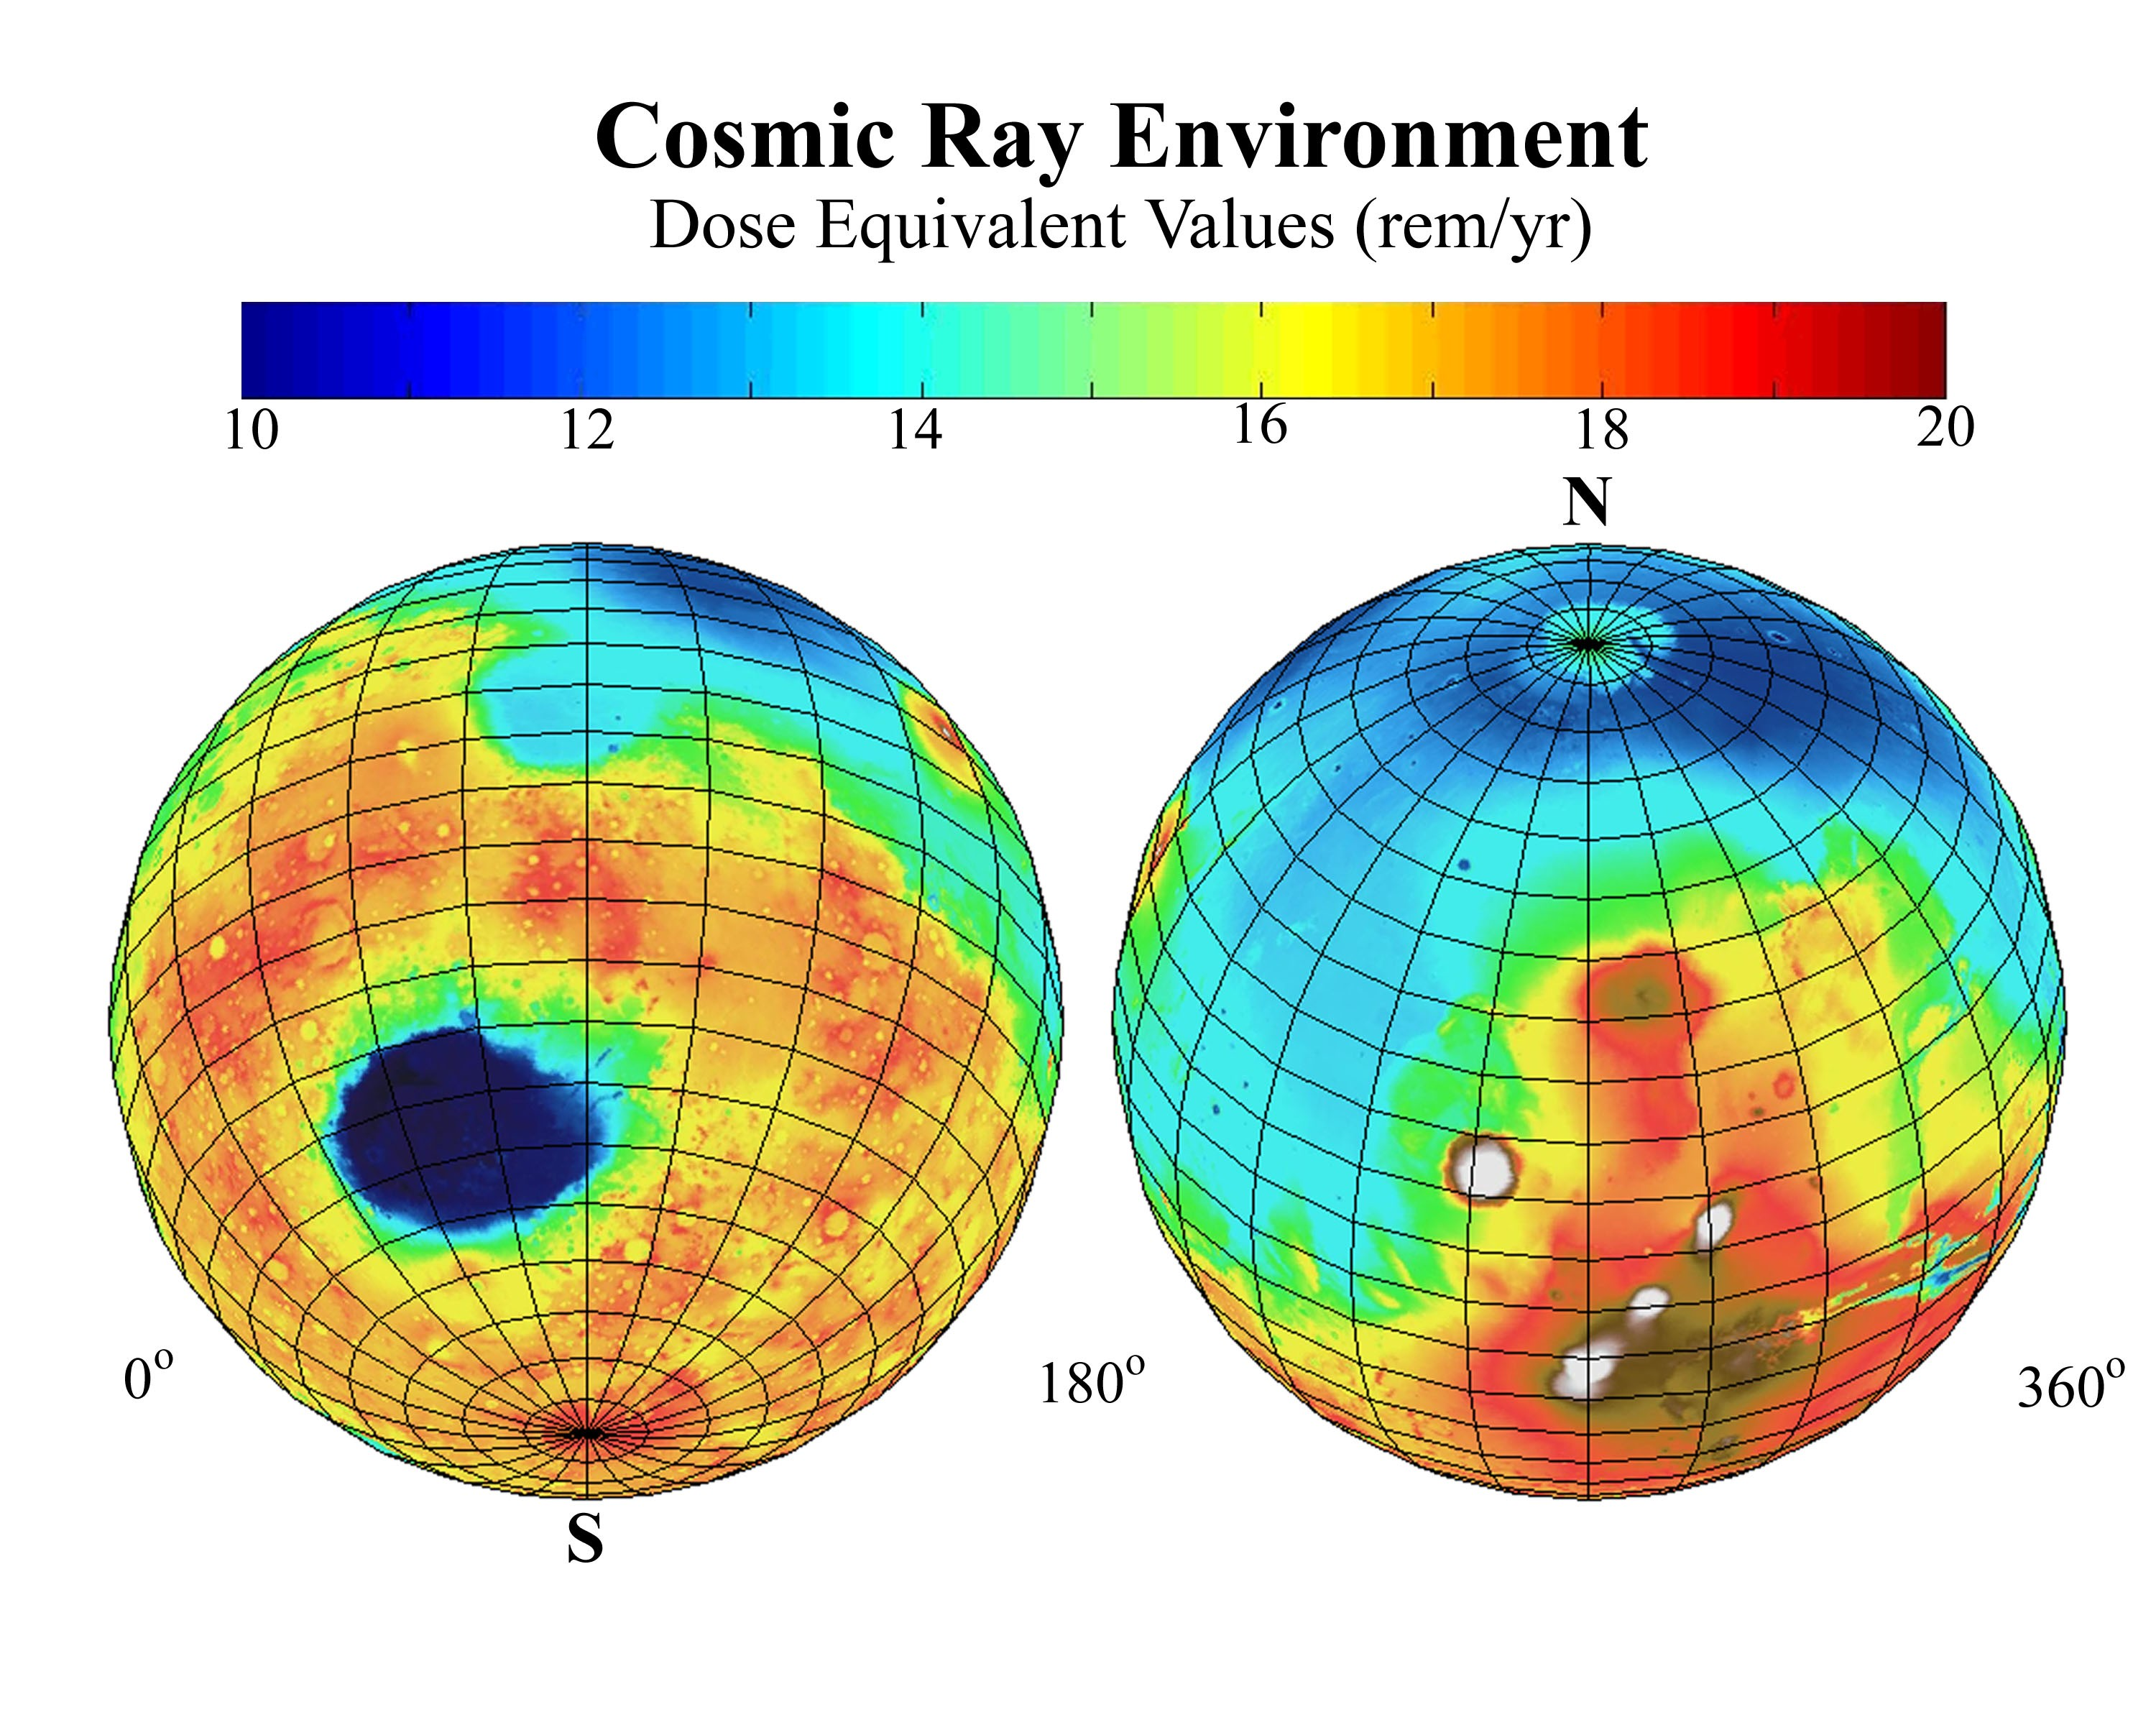

Estimated Radiation Dosage on Mars

This global map of Mars shows the estimated radiation dosages from cosmic rays reaching the surface, a serious health concern for any future human exploration of the planet.

The estimates are based on cosmic-radiation measurements by the Mars radiation environment experiment, an instrument on NASA’s Mars 2000 Odyssey spacecraft, plus information about Mars’ surface elevations from the laser altimeter instrument on NASA’s Mars Global Surveyor. The areas of Mars expected to have the lowest levels of cosmic radiation are where the elevation is lowest, because those areas have more atmosphere above them to block out some of the radiation. Earth’s thick atmosphere shields us from most cosmic radiation, but Mars has a much thinner atmosphere than we have on Earth.

The colors in the map refer to the estimated annual dose equivalent in rems, a unit of radiation dose. The range is generally from 10 rems(color-coded dark blue) to 20 rems (color coded dark red). Radiation exposure for astronauts on the International Space Station in Earth orbit is typically equivalent to an annualized rate of 20 to 40 rems.

NASA’s Jet Propulsion Laboratory, Pasadena, Calif. manages the 2001 Mars Odyssey and Mars Global Surveyor missions for NASA’s Office of Space Science, Washington D.C. The Mars radiation environment experiment was developed by NASA’s Johnson Space Center, Houston. Lockheed Martin Astronautics, Denver, is the prime contractor for Odyssey, and developed and built the orbiter. Mission operations are conducted jointly from Lockheed Martin and from JPL, a division of the California Institute of Technology in Pasadena.

Credit: NASA/Jet Propulsion Laboratory/JSC